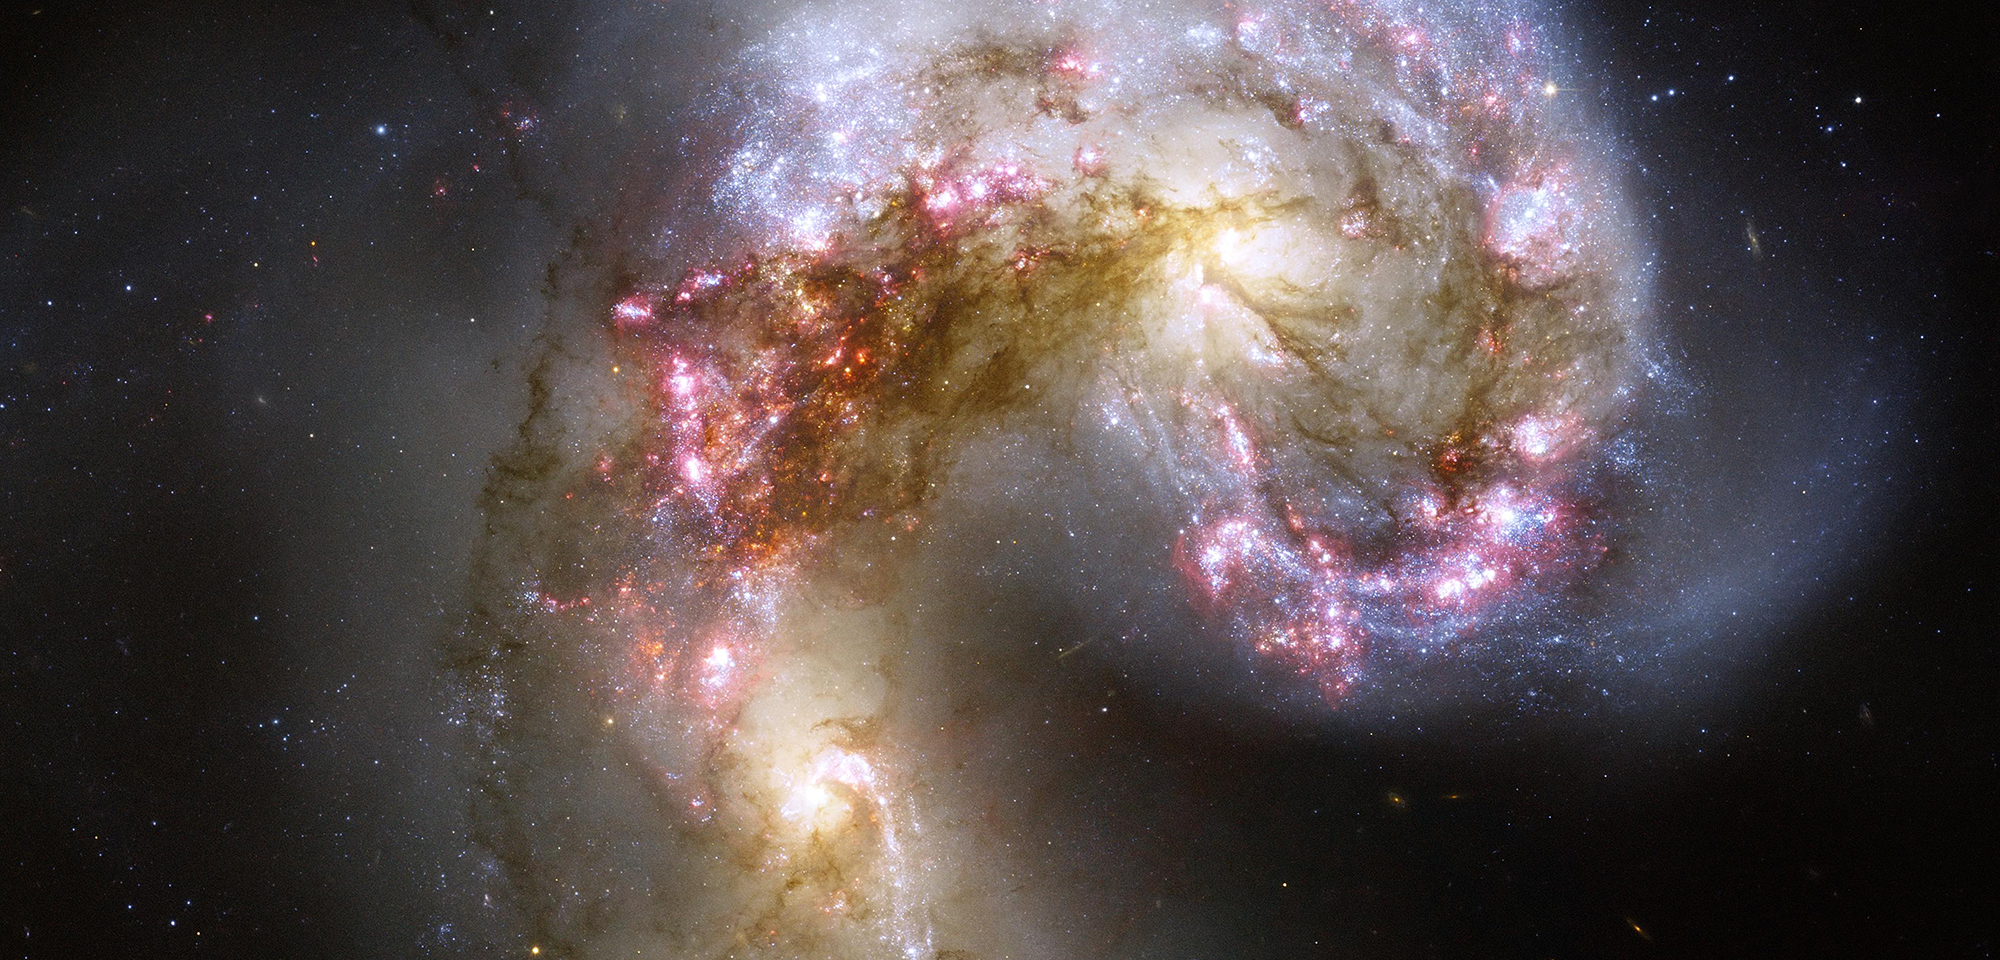

Antennae Galaxies

This celestial firestorm is the blazing wreckage of a collision between two spiral galaxies. The two galaxies, whose bright yellow cores appear to the lower left and upper right of center, began their fateful confrontation a few hundred million years ago. Formally known as NGC 4038 and NGC 4039, the pair is nicknamed the Antennae Galaxies because of two long streamers of stars, gas, and dust that extend from the crash site. Wide-field images reveal the elongated “antennae" formed during the initial impact, but this Hubble image concentrates on the heart of the galactic collision.

The cosmic smashup has pulled dark dust into long strands stretching from one galaxy to the other. It has also compressed huge clouds of gas and dust, igniting a rash of new star formation within the galaxies. Clusters of young stars sparkle in blue, while pinkish star-forming nebulae are churning out even more stars. Astronomers estimate that billions of new stars will form as the two galaxies complete their collision and eventually merge into one galaxy.

Hubble's view of the Antennae is the sharpest taken to date, allowing astronomers to study these galaxies and their newly forming star clusters in unprecedented detail. Using Hubble to investigate the Antennae, Brad Whitmore of the Space Telescope Science Institute and his colleagues found that the merging galaxies contain more than a thousand young "super star clusters." They believe many of these clusters will eventually disperse, but the largest ones will survive to become giant, spherical-shaped stellar groupings called globular clusters, like those that reside in the outskirts of our own galaxy. Most globular clusters contain ancient stars and were thought to be relics of a galaxy's earliest days, but Hubble's observations suggest that globular clusters can also be born more recently from galactic mergers.

About 65 million light-years away, the Antennae Galaxies make up one of the closest pairs of colliding galaxies to us. Because many (if not all) present-day, large galaxies are thought to have grown from smaller galaxies that collided and merged, studying nearby collisions such as the Antennae Galaxies helps astronomers understand how galaxies evolved over the universe's history. It might even provide insight into our own spiral galaxy's future collision with the large, spiral Andromeda Galaxy.

Constellation: Corvus

Distance: 62 million light-years (19 Megaparsecs)

Instrument: Advanced Camera for Surveys/WFC

Image Filters: F435W (B), F550M (y), F658N (H-alpha+[N II]), F814W (I)

Credit: NASA, ESA, and the Hubble Heritage Team (STScI/AURA)-ESA/Hubble Collaboration; Acknowledgment: B. Whitmore (STScI)